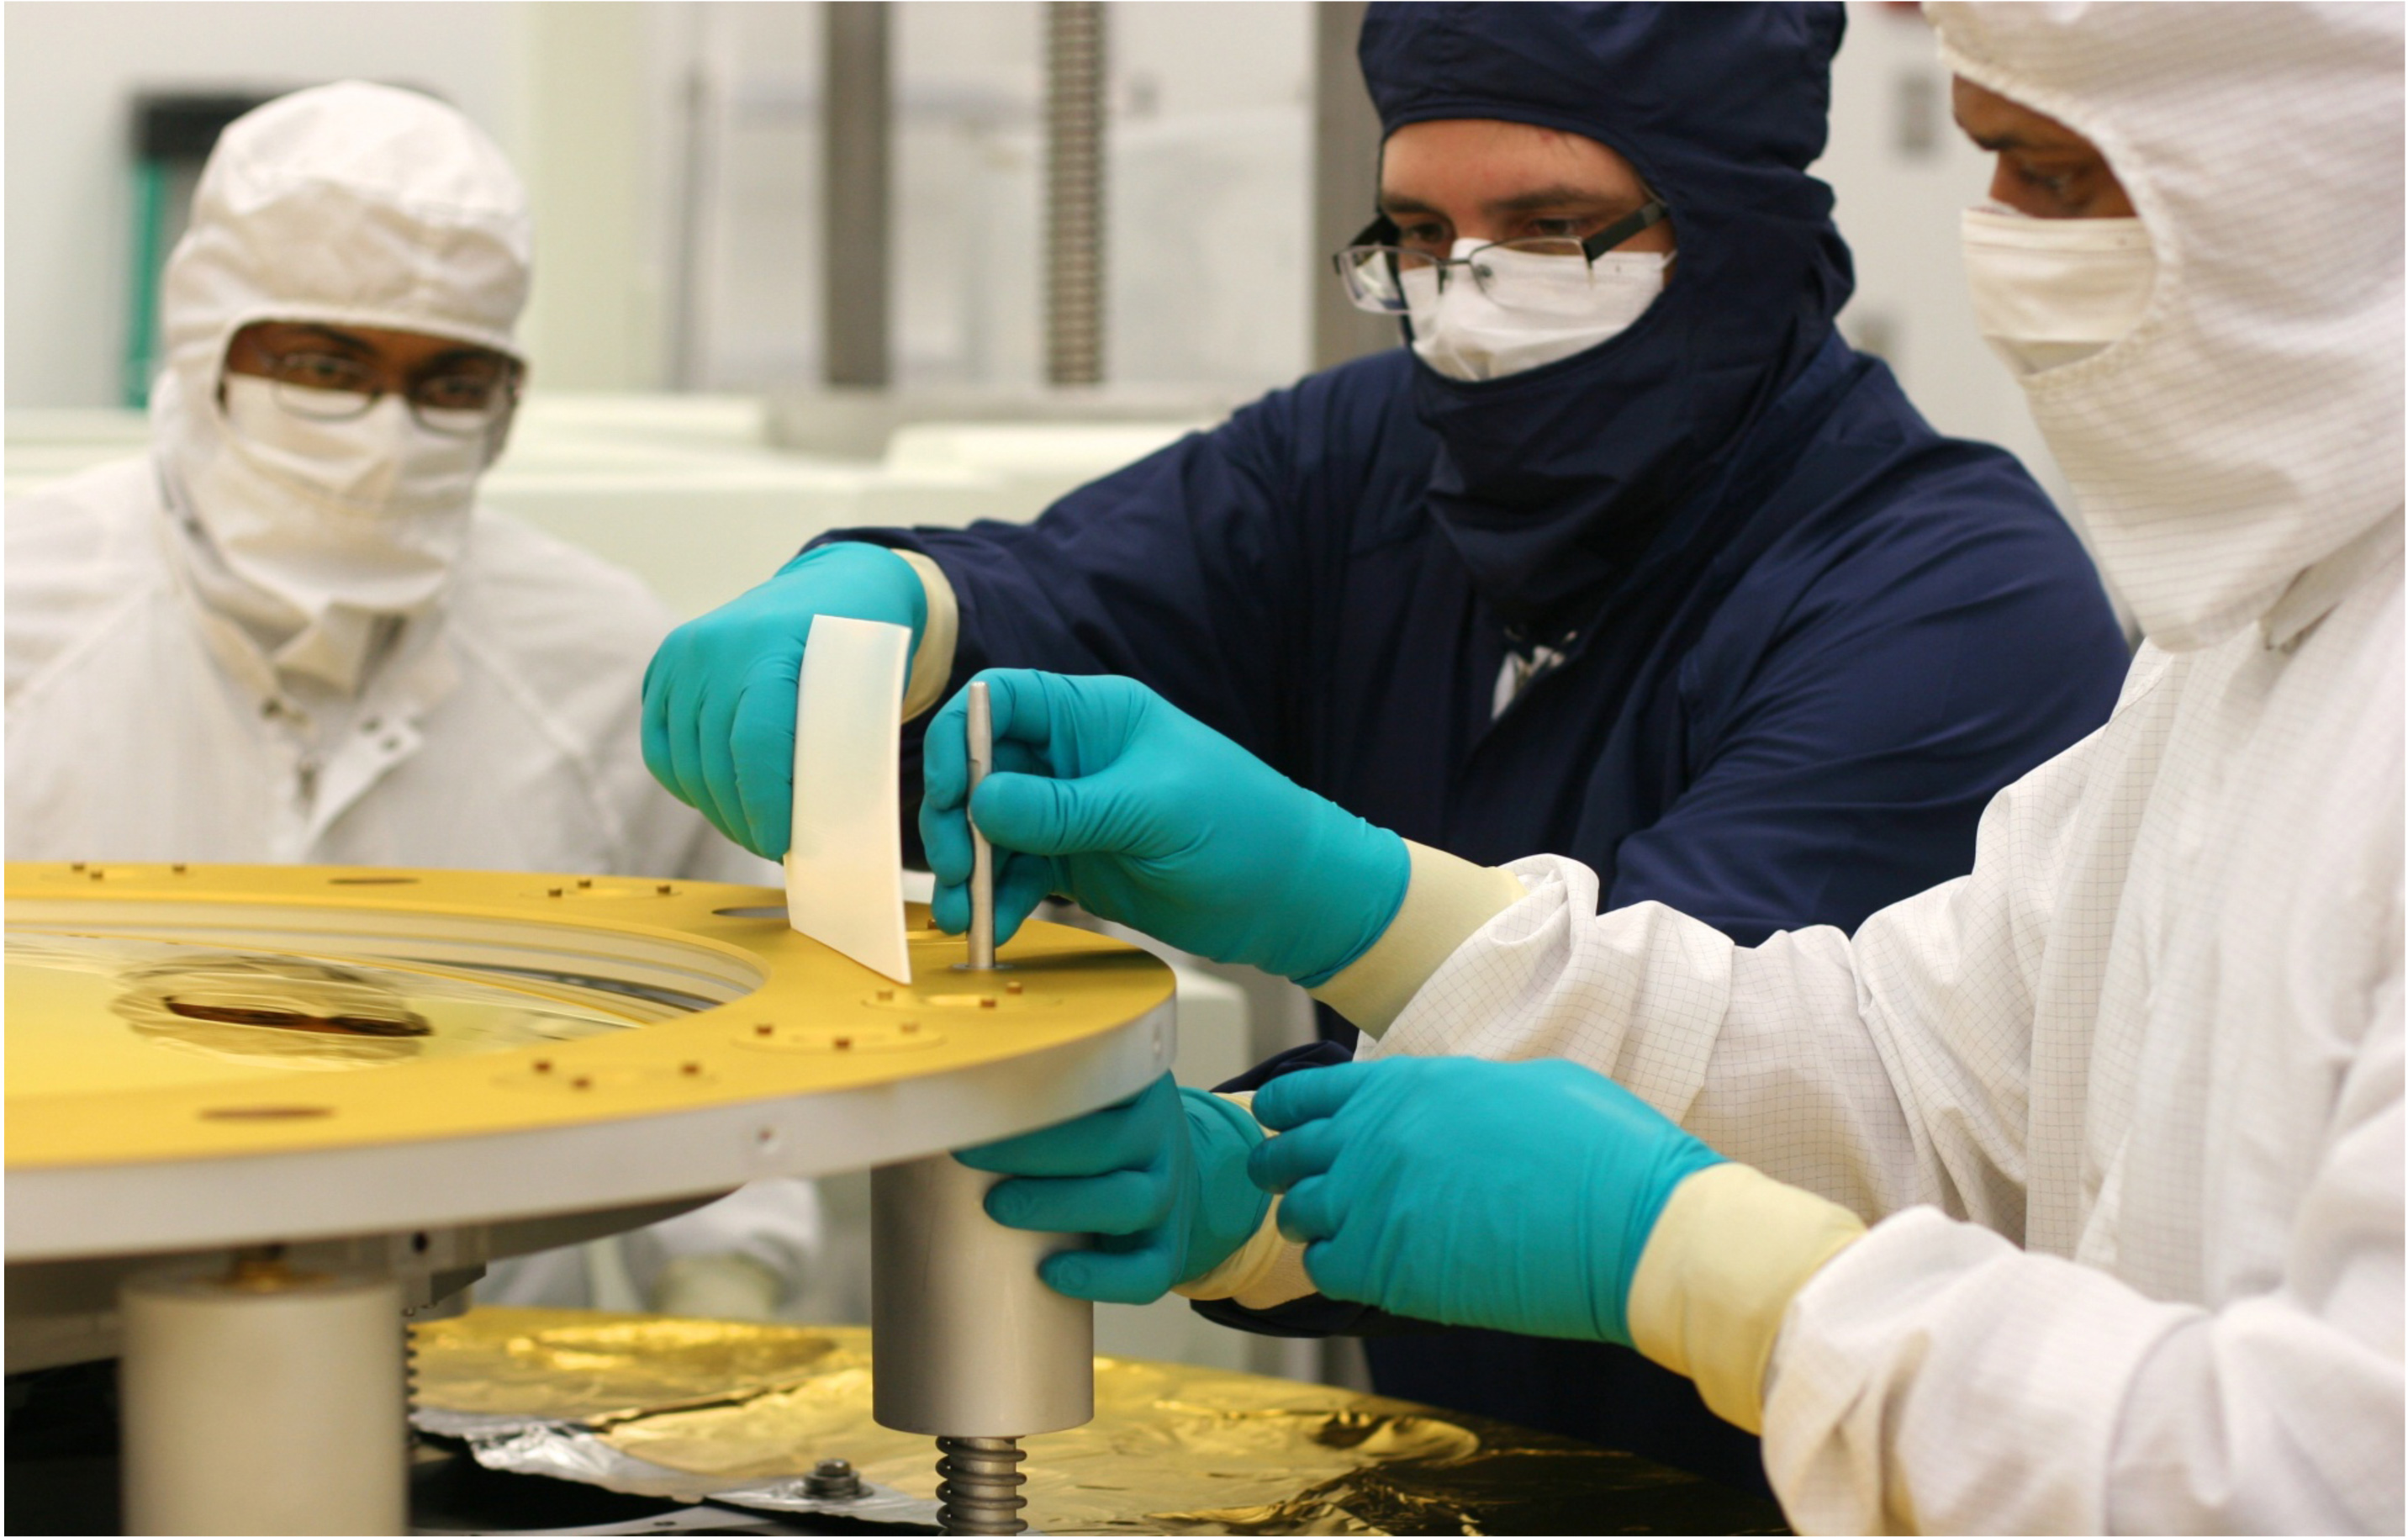

Being "Secondary" is Important for a Webb Telescope Mirror

NASA release July 19, 2011 Click here to learn about the James Webb Space Telescope The secondary mirror (shown here) was polished at the L3 Integrated Optical Systems - Tinsley in Richmond, Calif. to accuracies of less than one millionth of an inch. That accuracy is important for forming the sharpest images when the mirrors cool to -400°F (-240°C) in the cold of space. The Webb's secondary mirror was recently completed, following polishing and gold-coating. "Secondary" may not sound as important as "primary" but when it comes to the next-generation James Webb Space Telescope a secondary mirror plays a critical role in ensuring the telescope gathers information from the cosmos. The Webb's secondary mirror was recently completed, following polishing and gold-coating. There are four different types of mirrors that will fly on the James Webb Space Telescope, and all are made of a light metal called beryllium. It is very strong for its weight and holds its shape across a range of temperatures. There are primary mirror segments (18 total that combined make the large primary mirror providing a collecting area of 25 meters squared/269.1 square feet), the secondary mirror, tertiary mirror and the fine steering mirror. Unlike the primary mirror, which is molded into the shape of a hexagon, the secondary mirror is perfectly rounded. The mirror is also convex, so the reflective surface bulges toward a light source. It looks much like a curved mirror that you'll see on the wall near the exit of a parking garage that lets motorists see around a corner. This mirror is coated with a microscopic layer of gold to enable it to efficiently reflect infrared light (which is what the Webb telescope's cameras see). The quality of the secondary mirror surface is so good that the final convex surface at cold temperatures does not deviate from the design by more than a few millionths of a millimeter - or about one ten thousandth the diameter of a human hair. "As the only convex mirror on the Webb telescope, the secondary mirror has always been recognized to be the hardest of all of the mirrors to polish and test, so we are delighted that its performance meets all specifications," said Lee Feinberg, Webb Optical Telescope manager at NASA's Goddard Space Flight Center in Greenbelt, Md. Convex mirrors are particularly hard to test because light that strikes them diverges away from the mirror. Feinberg noted, "The Webb telescope convex secondary mirror is approximately the size of the Spitzer Space Telescope's primary mirror and is by far the largest convex cryogenic mirror ever built for a NASA program." It was data from the Spitzer's mirrors that helped make the decision to use beryllium for the Webb telescope mirrors. Spitzer's mirrors were also made of beryllium. So why is this mirror so critical? Because the secondary mirror captures light from the 18 primary mirror segments and relays those distant images of the cosmos to the telescope's science cameras. The secondary mirror is mounted on folding "arms" that position it in front of the 18 primary mirror segments. The secondary mirror will soon come to NASA's Goddard Space Flight Center in Greenbelt, Md. where it will be installed on the telescope structure. Then, as a complete unit, the telescope structure and mirrors will undergo acoustic and vibration testing. The secondary mirror was developed at Ball Aerospace & Technology Corp. of Boulder, Colo. and the mirror recently completed polishing at the L3–IOS-Tinsley facility in Richmond, Calif. Northrop Grumman space Systems is the prime contractor on the Webb telescope program. The James Webb Space Telescope is the world’s next-generation space observatory and successor to the Hubble Space Telescope. The most powerful space telescope ever built, Webb will observe the most distant objects in the universe, provide images of the very first galaxies ever formed and see unexplored planets around distant stars. The Webb Telescope is a joint project of NASA, the European Space Agency and the Canadian Space Agency.

Credit: NASA/Ball Aerospace/Tinsley